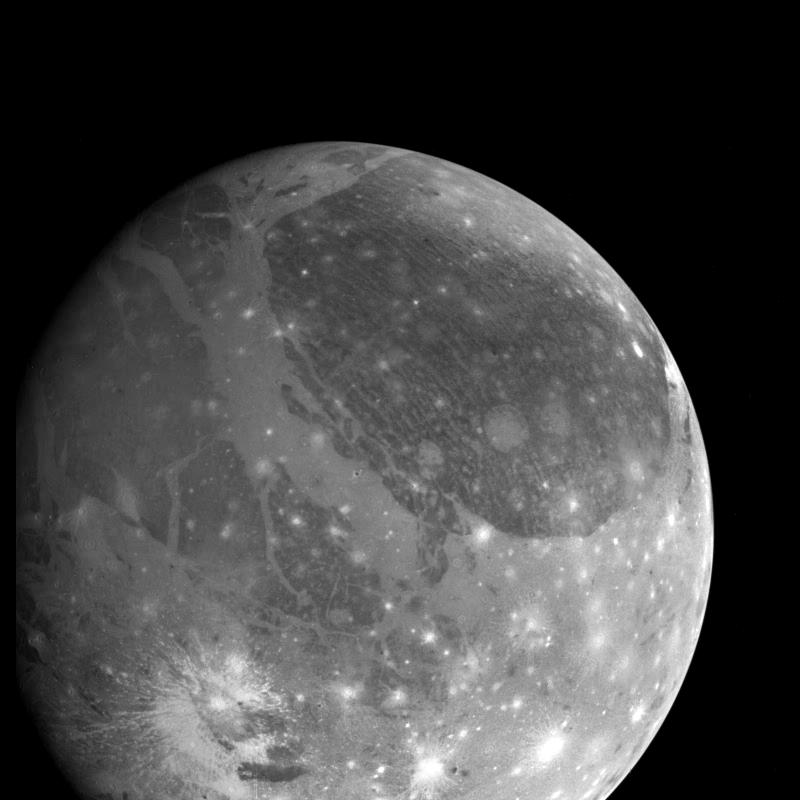

Ganymede Global

View of Ganymede from the Galileo spacecraft during its first encounter with the satellite. North is to the top of the picture and the sun illuminates the surface from the right. The finest details that can be discerned in this picture are about 6.7 kilometers across. The Universal Time is 8:45:09 UT on June 26, 1996. The Jet Propulsion Laboratory, Pasadena, CA manages the mission for NASA’s Office of Space Science, Washington, DC.

Credit: NASA/JPL